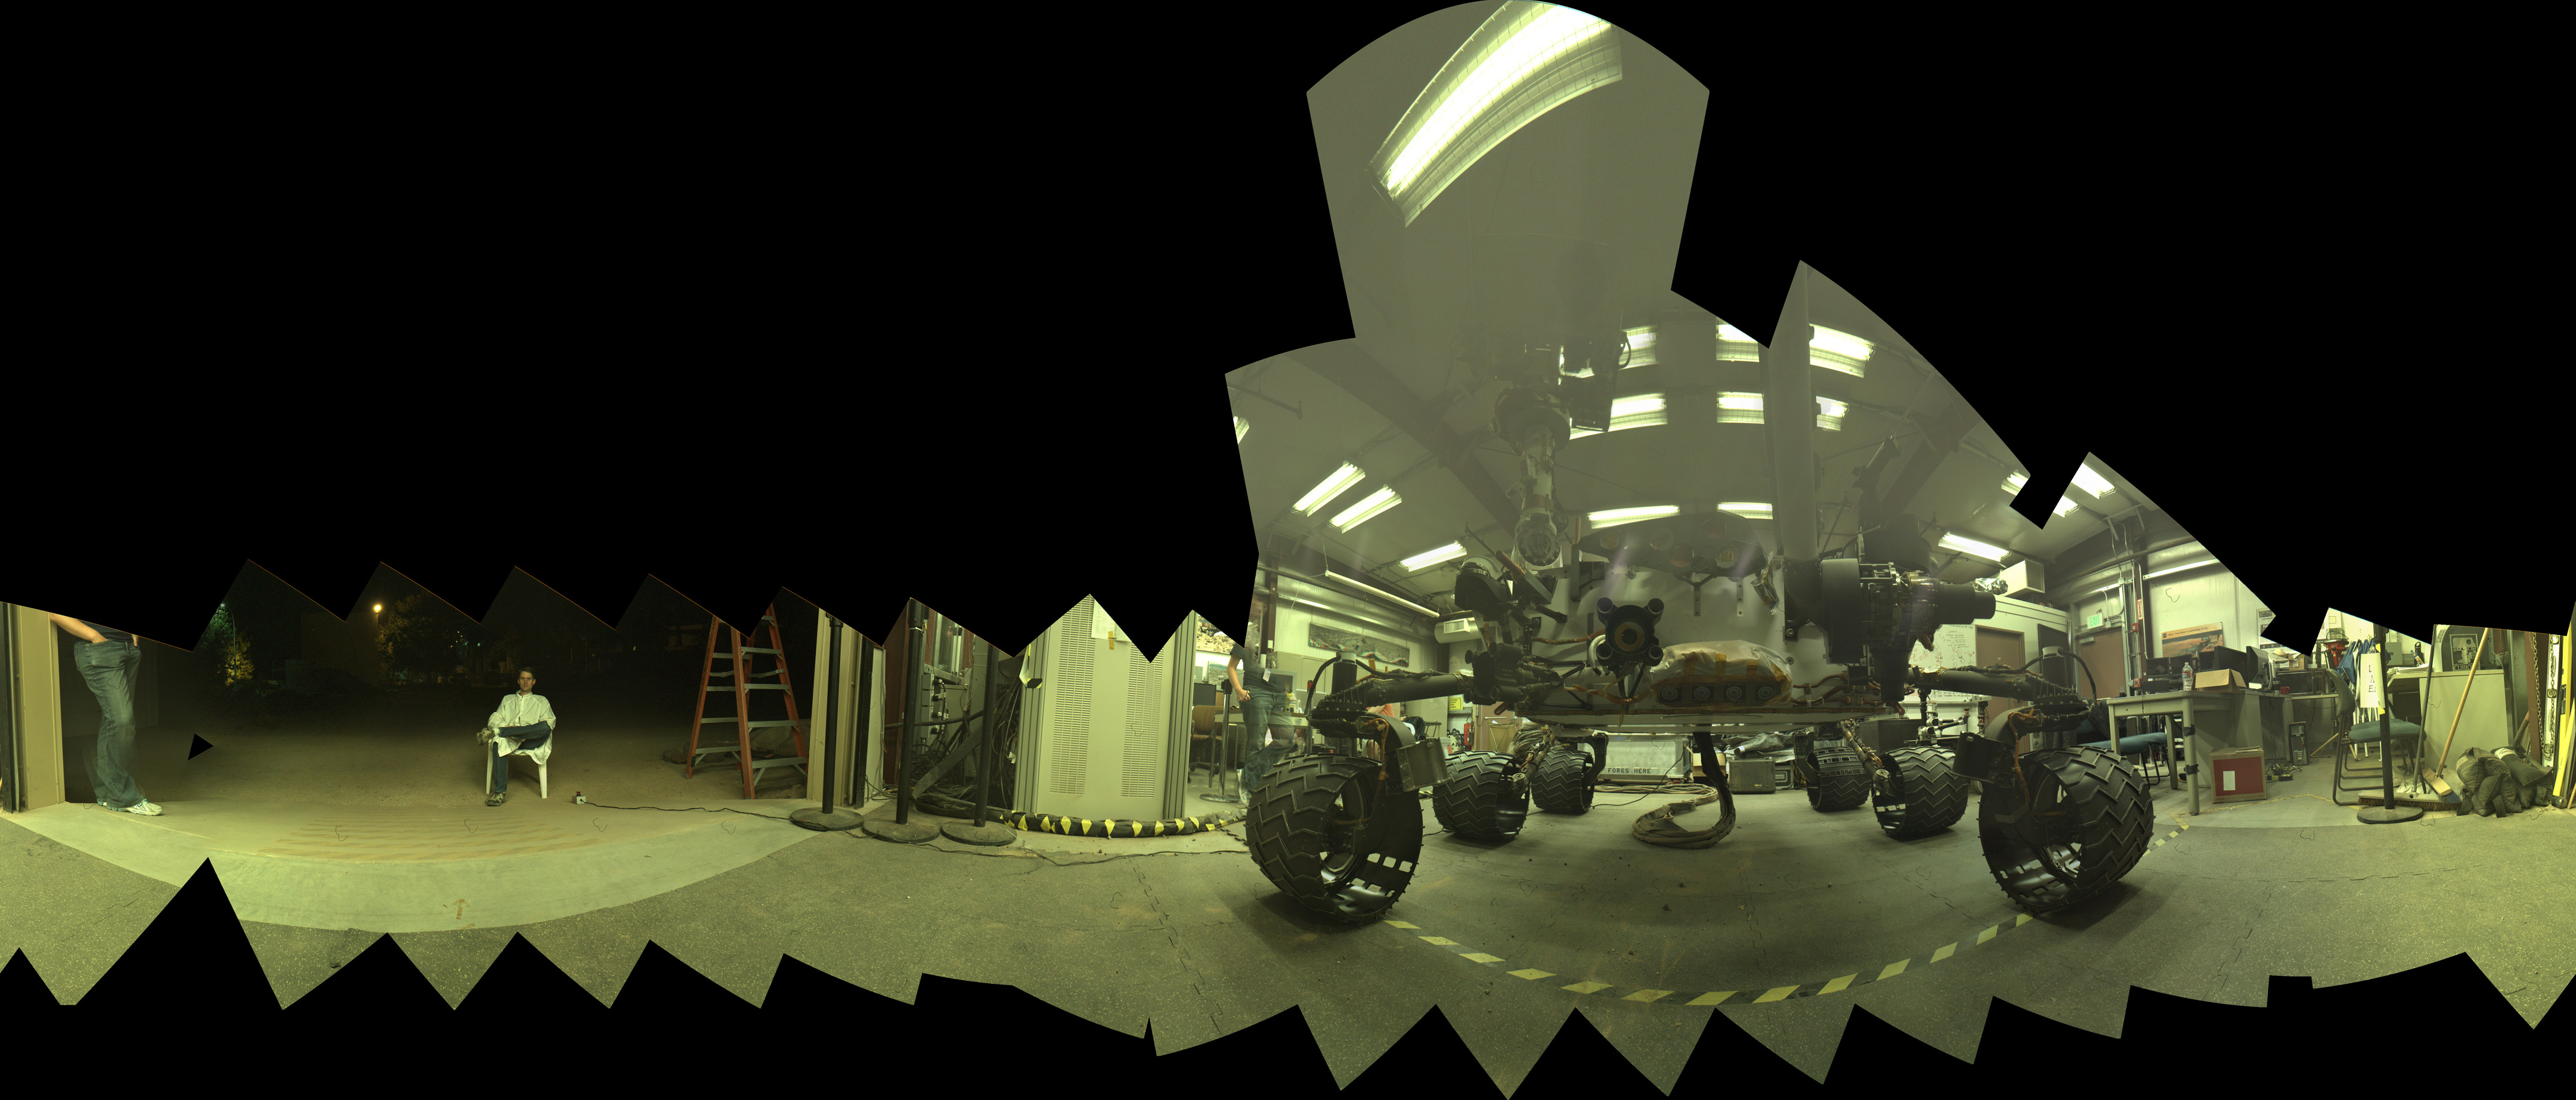

Test Rover at JPL During Preparation for Mars Rover’s Low-Angle Selfie

This view of a test rover at NASA’s Jet Propulsion Laboratory, Pasadena, California, results from advance testing of arm positions and camera pointings for taking a low-angle self-portrait of NASA’s Curiosity Mars rover.

This rehearsal in California led to a dramatic Aug. 5, 2015, selfie of Curiosity, online at PIA19807. Curiosity’s arm-mounted Mars Hand Lens Imager (MAHLI) camera took 92 of component images that were assembled into that mosaic. The rover team positioned the camera lower in relation to the rover body than for any previous full self-portrait of Curiosity.

This practice version was taken at JPL’s Mars Yard in July 2013, using the Vehicle System Test Bed (VSTB) rover, which has a test copy of MAHLI on its robotic arm.

MAHLI was built by Malin Space Science Systems, San Diego. JPL, a division of the California Institute of Technology in Pasadena, manages the Mars Science Laboratory Project for the NASA Science Mission Directorate, Washington. JPL designed and built the project’s Curiosity rover.

Credit: NASA/JPL-Caltech/MSSS